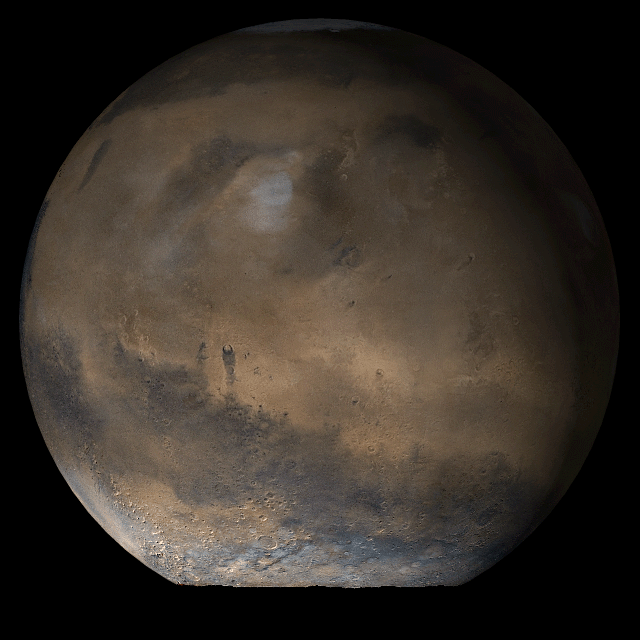

Mars at Ls 66°: Elysium/Mare Cimmerium

27 June 2006
This picture is a composite of Mars Global Surveyor (MGS) Mars Orbiter Camera (MOC) daily global images acquired at Ls 66° during a previous Mars year. This month, Mars looks similar, as Ls 66° occurred in mid-June 2006. The picture shows the Elysium/Mare Cimmerium face of Mars. Over the course of the month, additional faces of Mars as it appears at this time of year are being posted for MOC Picture of the Day. Ls, solar longitude, is a measure of the time of year on Mars. Mars travels 360° around the Sun in 1 Mars year. The year begins at Ls 0°, the start of northern spring and southern autumn.

Northern Spring/Southern Autumn

Credit: NASA/JPL/Malin Space Science Systems